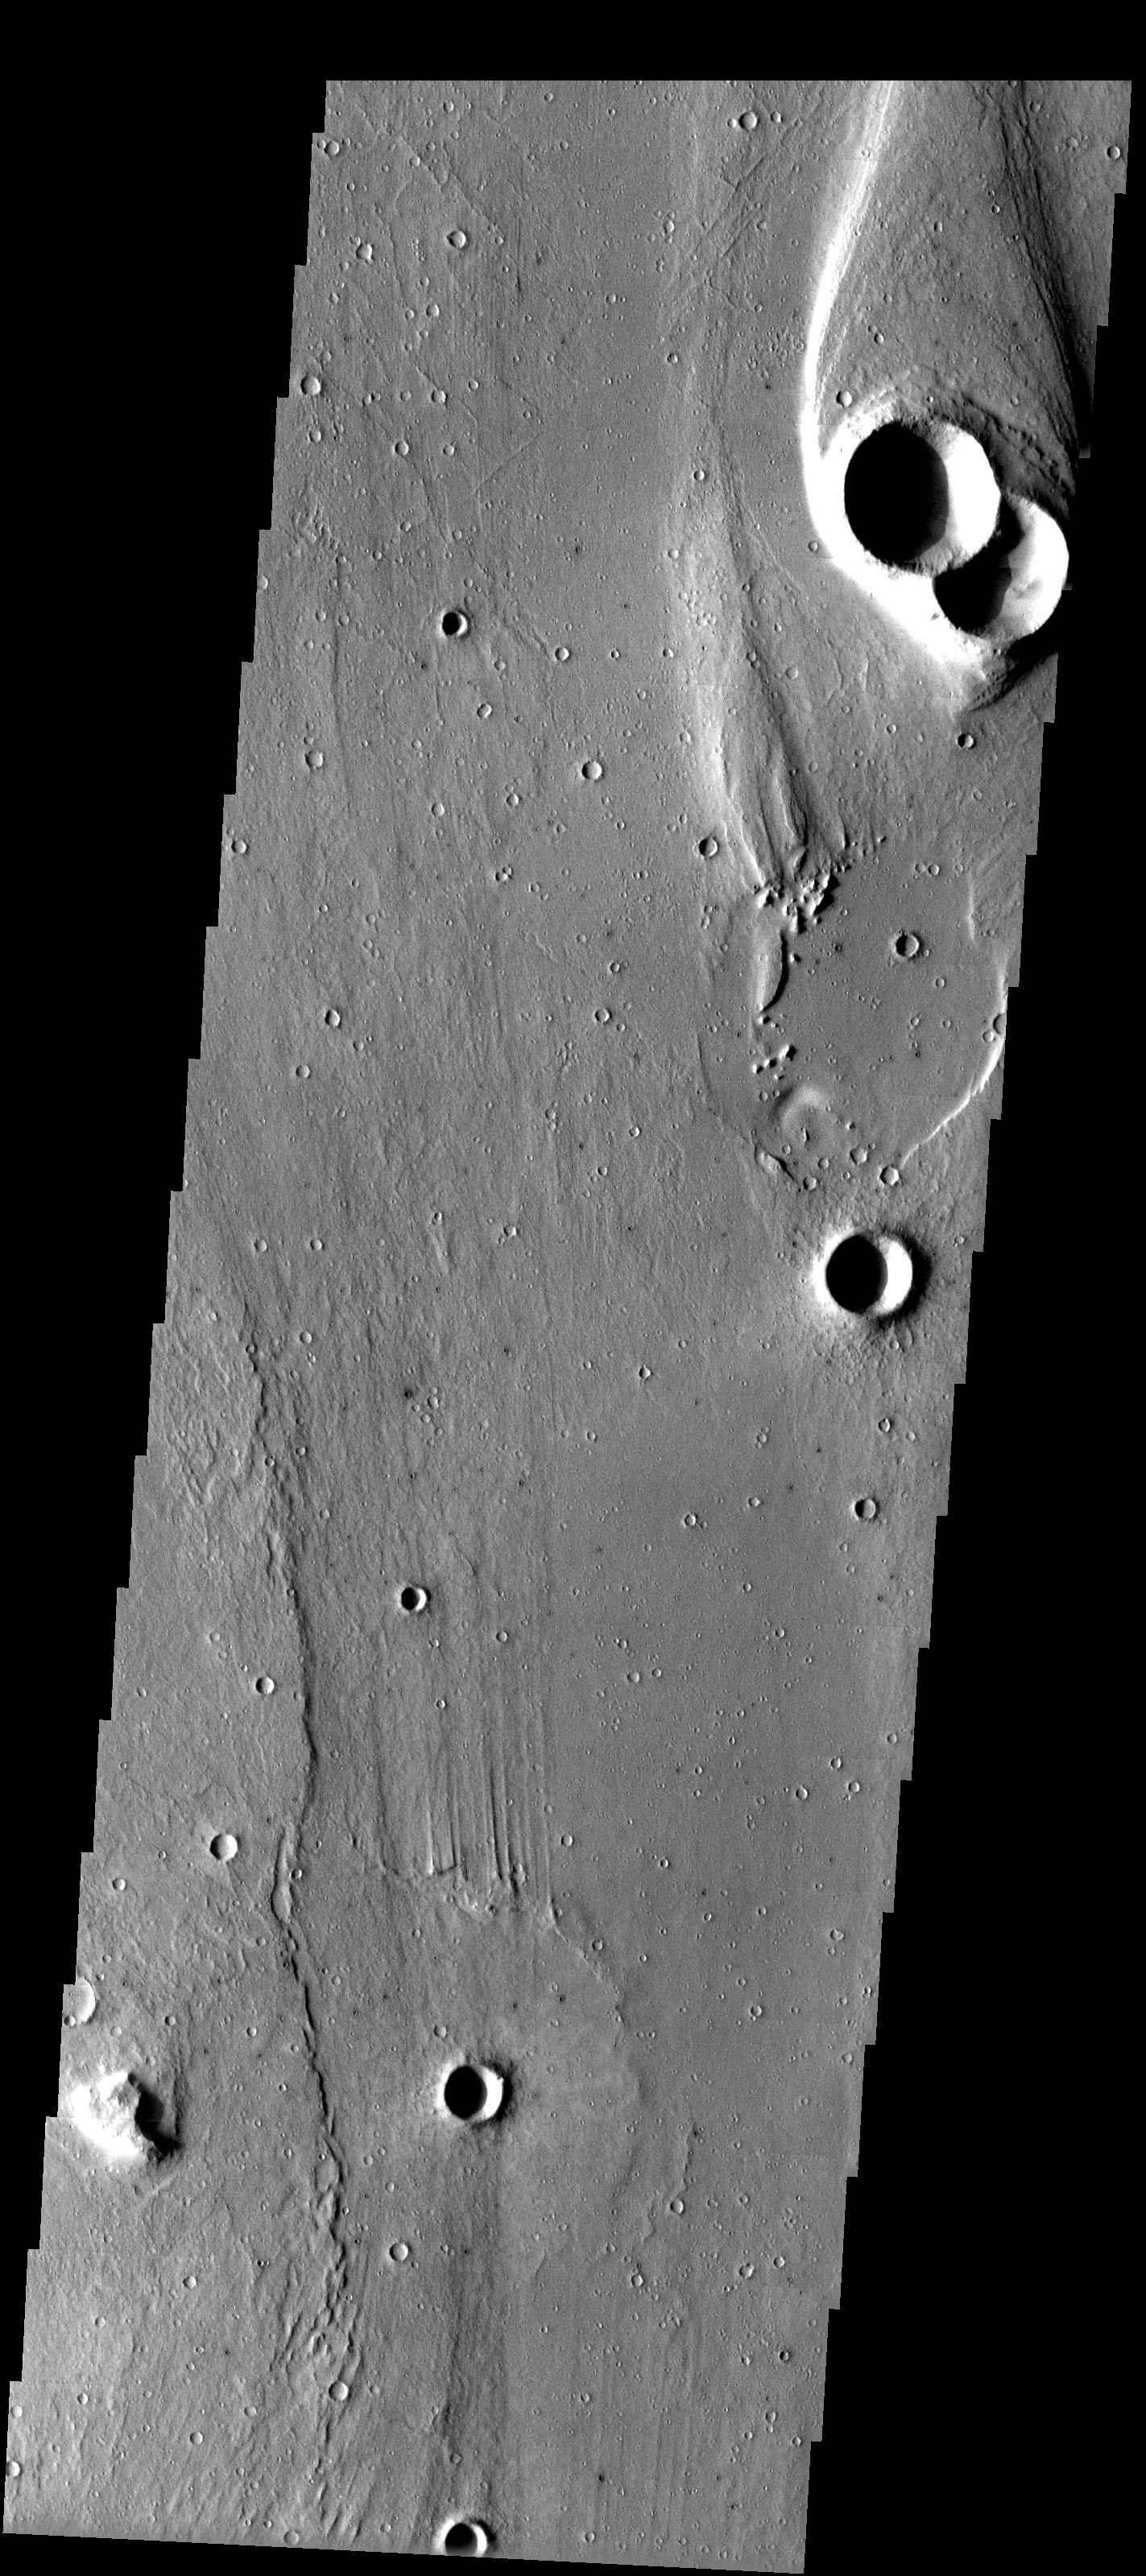

Streamlined Hills of Maja Vallis

Released 16 May 2003

Classic catastrophic flood morphology (streamlined hills and longitudinal grooves) is captured in this image of Lunae Planum. Similar features (although much smaller in size) are seen in terrestrial catastrophic flood regions such as Channeled Scabland of Washington state and in Iceland.

Image information: VIS instrument. Latitude 14.8, Longitude 301.8East (58.2). 19 meter/pixel resolution.

Note: this THEMIS visual image has not been radiometrically nor geometrically calibrated for this preliminary release. An empirical correction has been performed to remove instrumental effects. A linear shift has been applied in the cross-track and down-track direction to approximate spacecraft and planetary motion. Fully calibrated and geometrically projected images will be released through the Planetary Data System in accordance with Project policies at a later time.

NASA’s Jet Propulsion Laboratory manages the 2001 Mars Odyssey mission for NASA’s Office of Space Science, Washington, D.C. The Thermal Emission Imaging System (THEMIS) was developed by Arizona State University, Tempe, in collaboration with Raytheon Santa Barbara Remote Sensing. The THEMIS investigation is led by Dr. Philip Christensen at Arizona State University. Lockheed Martin Astronautics, Denver, is the prime contractor for the Odyssey project, and developed and built the orbiter. Mission operations are conducted jointly from Lockheed Martin and from JPL, a division of the California Institute of Technology in Pasadena.

Credit: NASA/JPL/Arizona State University